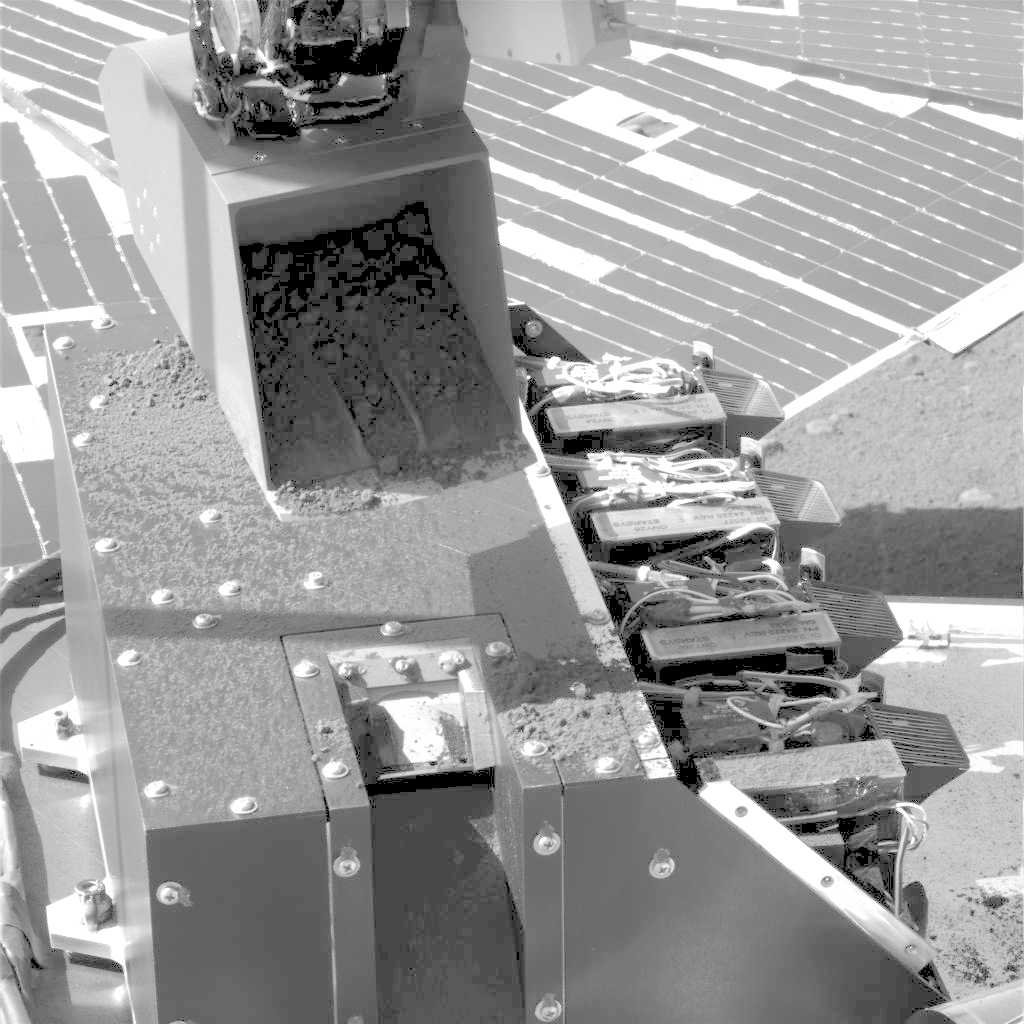

First Sample Delivery to Mars Microscope

The Robotic Arm on NASA’s Phoenix Mars Lander has just delivered the first sample of dug-up soil to the spacecraft’s microscope station in this image taken by the Surface Stereo Imager during the mission’s Sol 17 (June 12), or 17th Martian day after landing.

The scoop is positioned above the box containing key parts of Phoenix’s Microscopy, Electrochemistry and Conductivity Analyzer, or MECA, instrument suite. It has sprinkled a small amount of soil into a notch in the MECA box where the microscope’s sample wheel is exposed. The wheel turns to present sample particles on various substrates to the Optical Microscope for viewing.

The scoop is about 8.5 centimeters (3.3 inches) wide. The top of the MECA box is 20 centimeters (7.9 inches) wide. This image has been lightened to make details more visible.

The Phoenix Mission is led by the University of Arizona, Tucson, on behalf of NASA. Project management of the mission is by NASA’s Jet Propulsion Laboratory, Pasadena, Calif. Spacecraft development is by Lockheed Martin Space Systems, Denver.

Photojournal Note: As planned, the Phoenix lander, which landed May 25, 2008 23:53 UTC, ended communications in November 2008, about six months after landing, when its solar panels ceased operating in the dark Martian winter.

Credit: NASA/JPL-Caltech/University of Arizona/Texas A&M